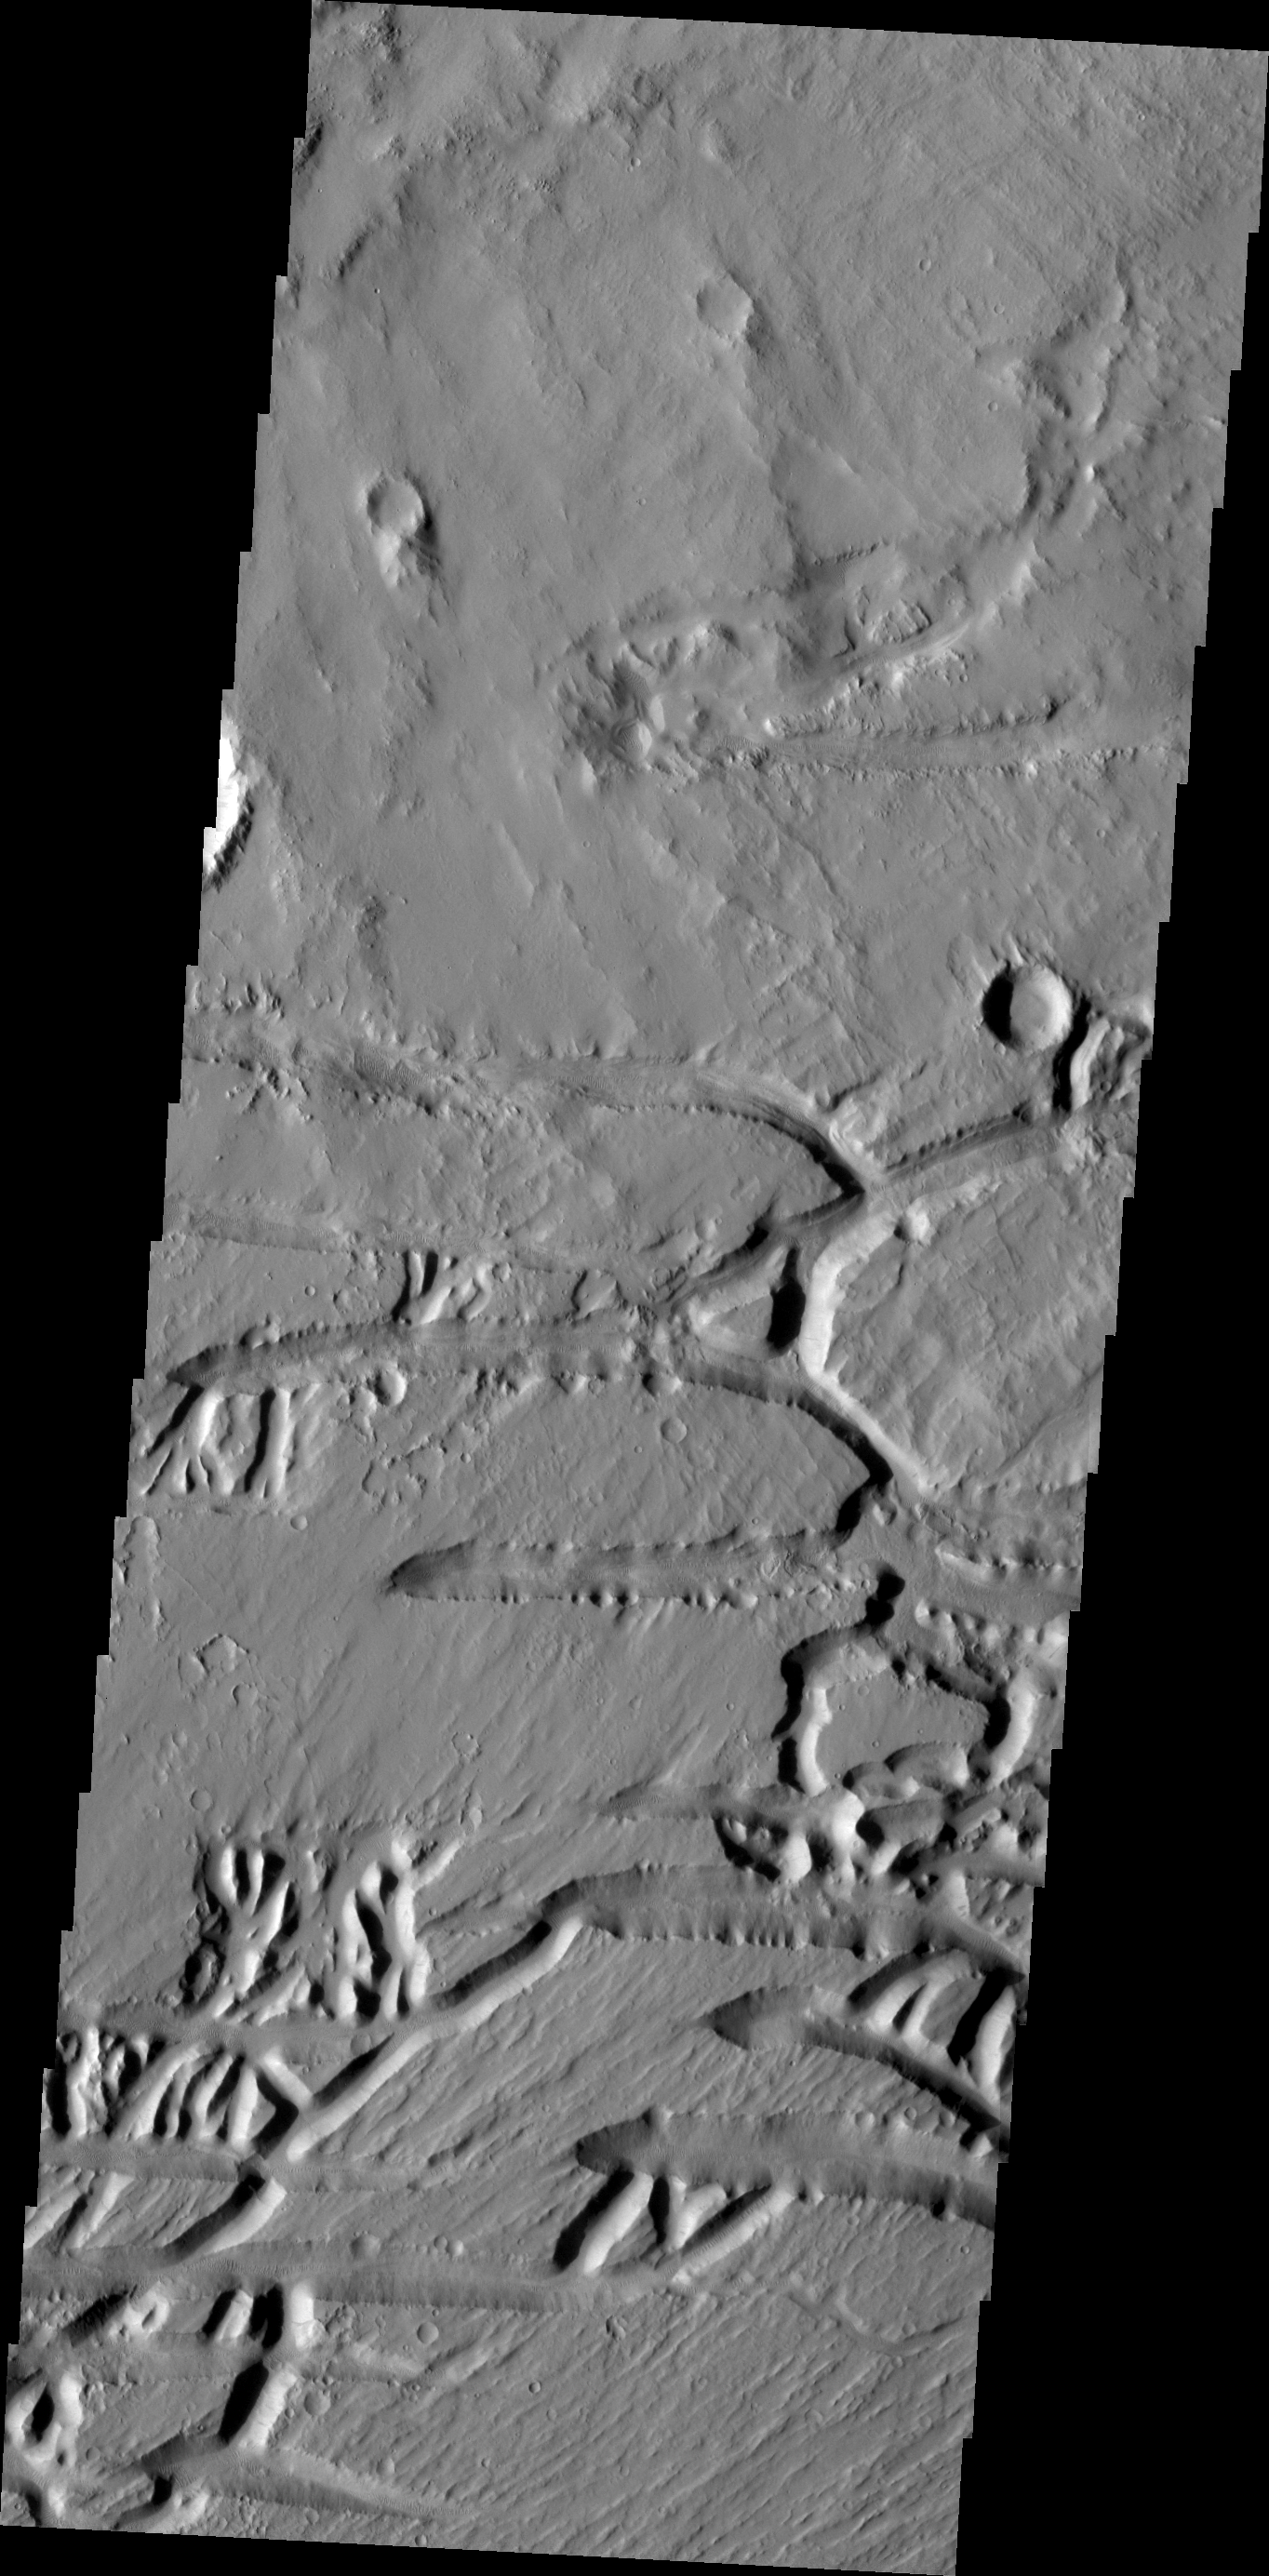

Kasei Valles

The Kasei Valles region is very complex. This VIS image illustrates that, with features created by fluvial action (channels) and tectonic processes (fractures).

Credit: NASA/JPL/ASU